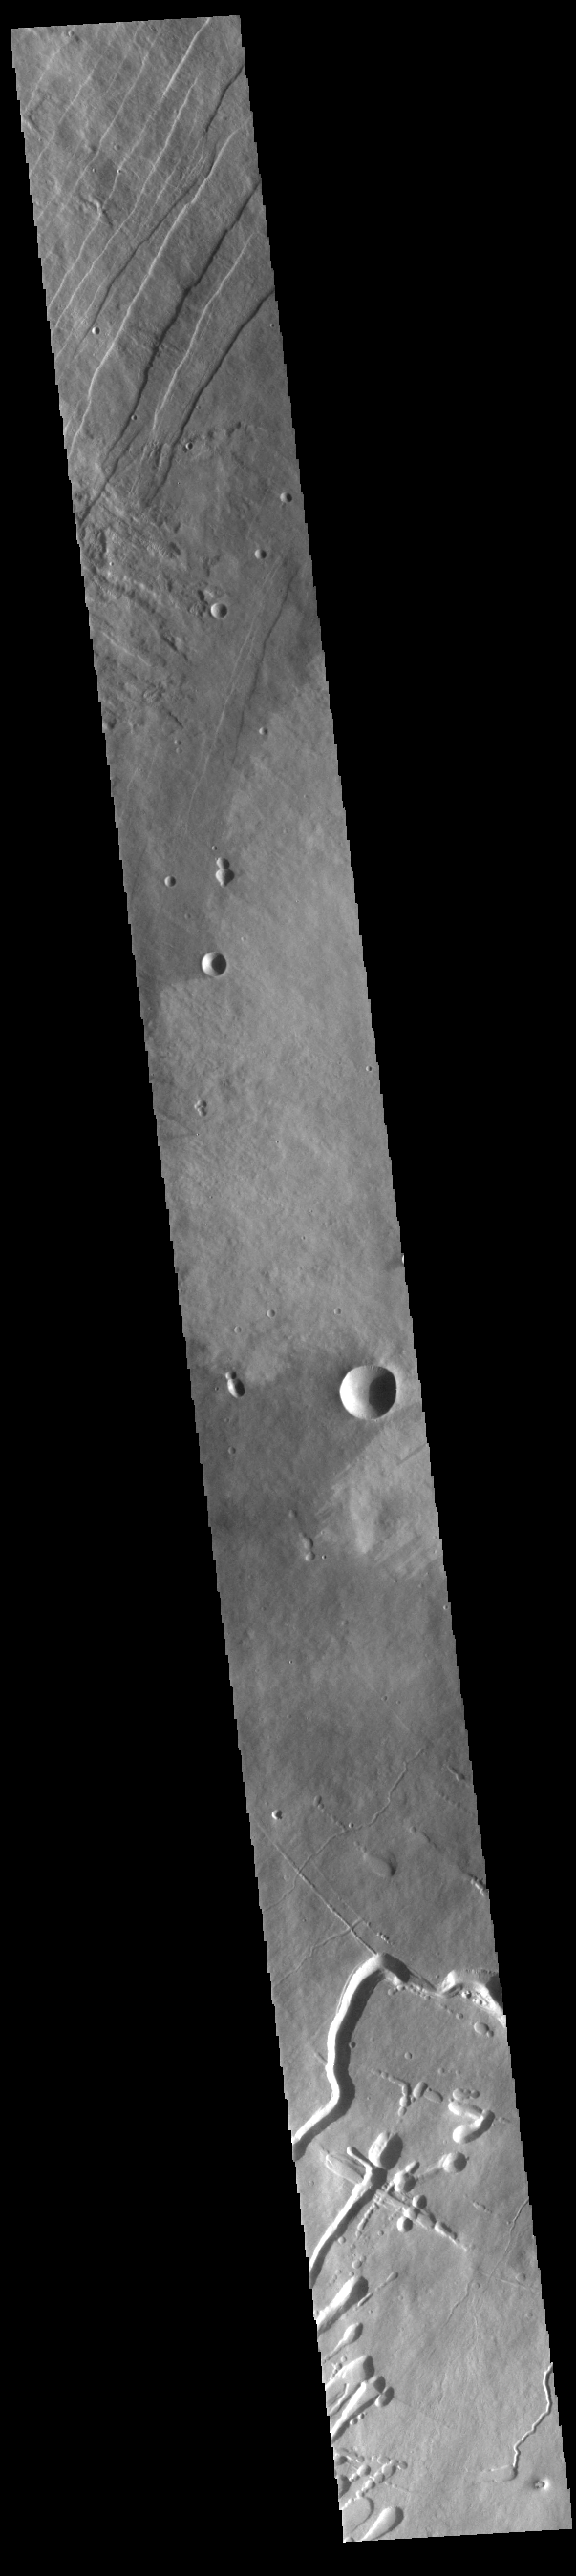

Pavonis Mons Flank

This VIS image shows part of the western flank of Pavonis Mons. Pavonis Mons is the central volcano of the three large Tharsis volcanoes. All three volcanoes form a line located along a tectonic bulge caused by extensional forces in the region. Pavonis Mons is the smallest of the three with a summit of only 14km (46,000 ft). The linear features at the top of the image are concentric faults. The linear and sinuous channel-like features at the bottom of the image likely formed by collapse of the roof of lava tubes into the empty space beneath. Pavonis means peacock in Latin, making the name peacock mountain.

Credit: NASA/JPL-Caltech/ASU